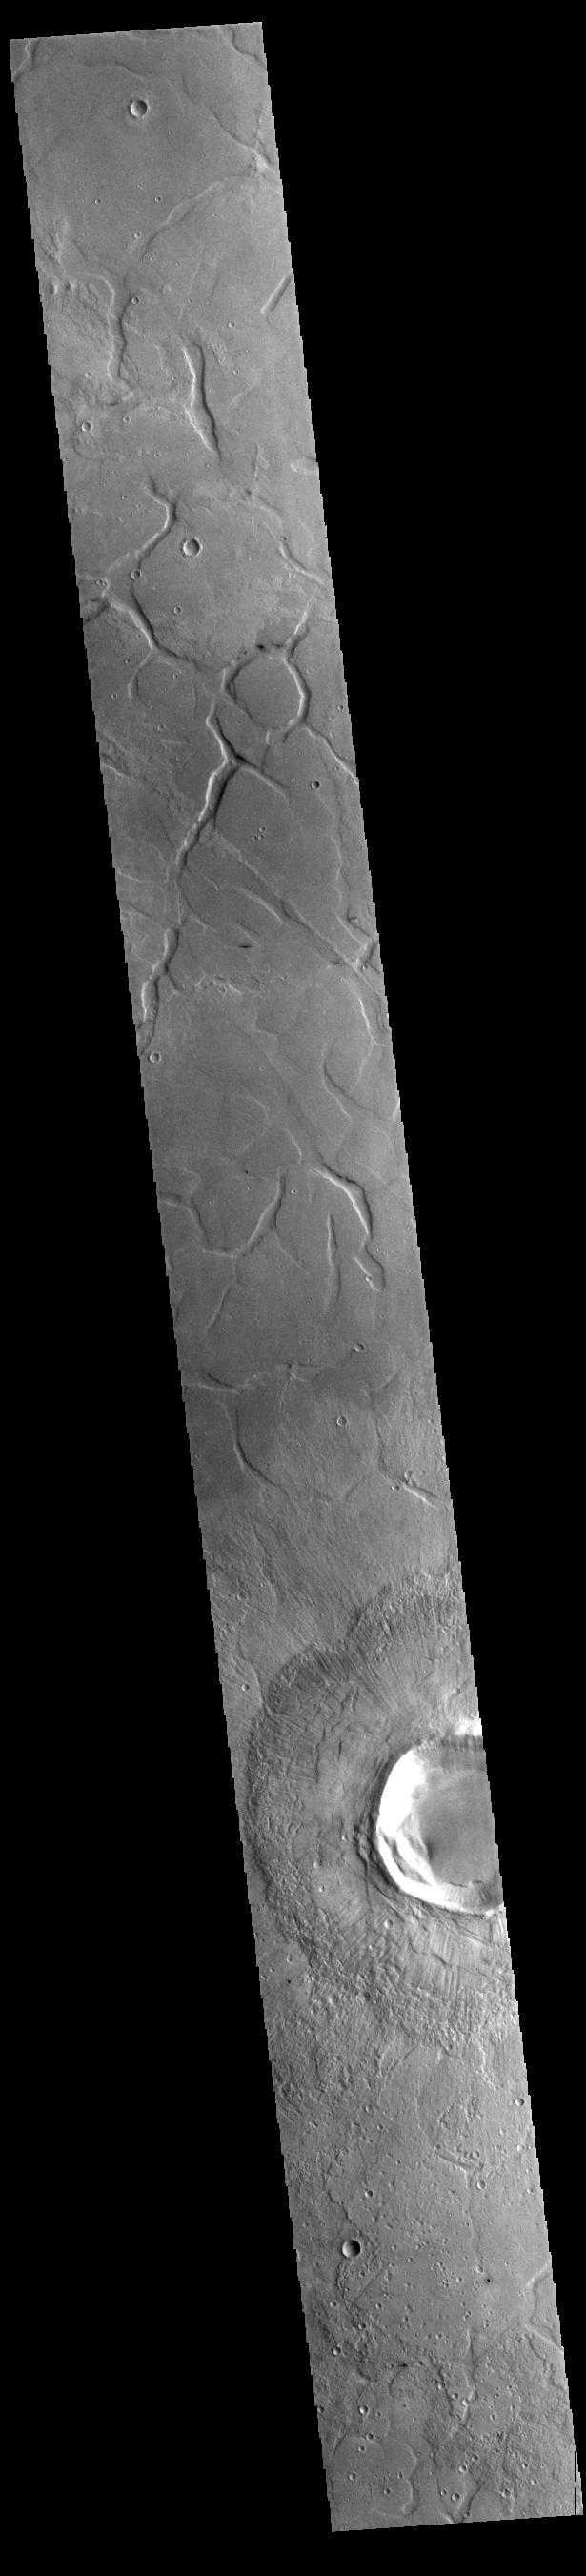

Adamas Labyrinthus

Today’s VIS image shows part of southern Utopia Planitia. The irregular channel features are called Adamas Labyrinthus. Adamas Labyrinthus is approximately 853km (530 miles) along it’s widest part.

Credit: NASA/JPL-Caltech/ASU